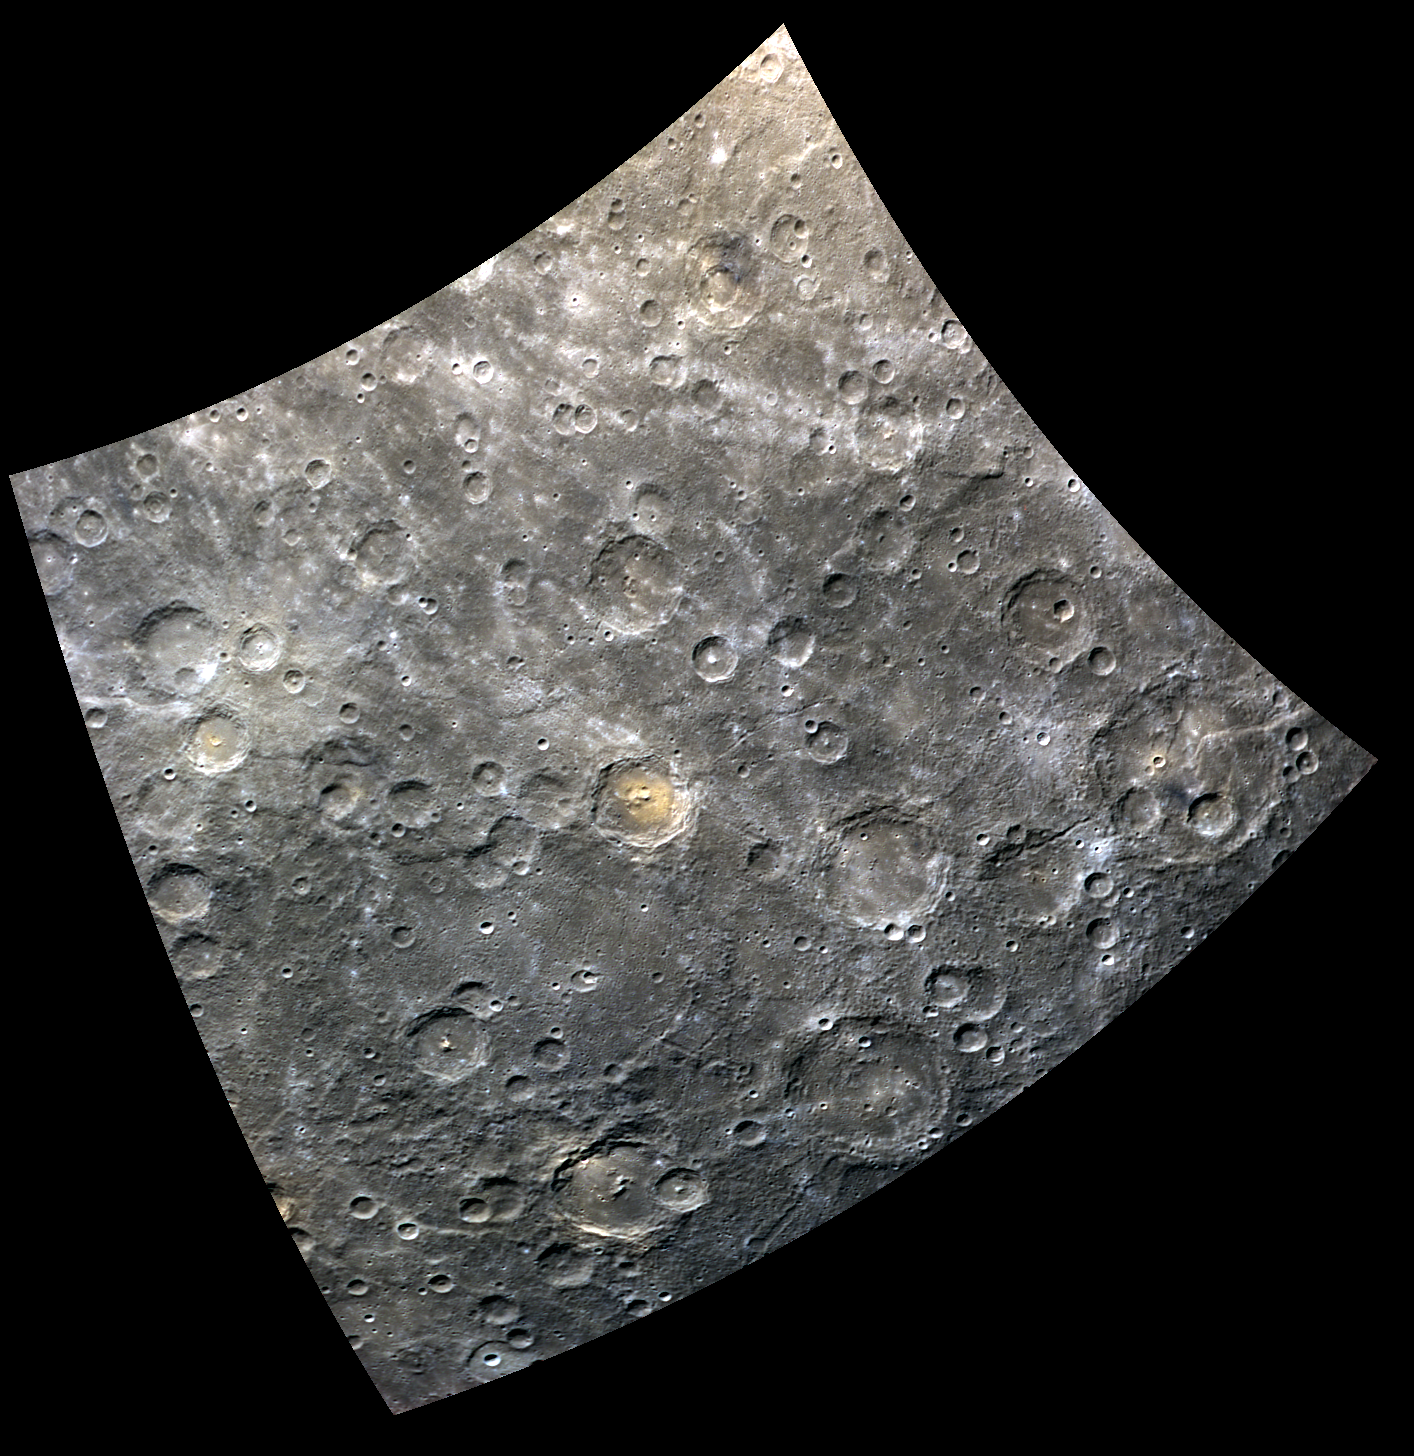

The Seasons

The recently named Donalaitis crater near the center of this image exhibits bright reddish deposits on its floor, which contrast starkly with the more relatively blue hues of the surrounding terrain. Donelaitis crater was named for Kristijonas Donelaitis (1714-1780), a Lithuanian poet. His classic poem, ‘The Seasons (Metai)’, describes the lives of Lithuanian peasants, who at the time of its writing were being pushed into serfdom as most of their country was annexed by the Russian Empire.

This image was acquired as part of MDIS’s 8-color base map. The 8-color base map is composed of WAC images taken through eight different narrow-band color filters and covers more than 99% of Mercury’s surface with an average resolution of 1 kilometer/pixel. The highest-quality color images are obtained for Mercury’s surface when both the spacecraft and the Sun are overhead, so these images typically are taken with viewing conditions of low incidence and emission angles.

Date acquired: August 21, 2011
Image Mission Elapsed Time (MET): 222408661, 222408681, 222408665
Image ID: 658976, 658981, 658977
Instrument: Wide Angle Camera (WAC) of the Mercury Dual Imaging System (MDIS)
WAC filters: 9, 7, 6 (996, 748, 433 nanometers) in red, green, and blue
Center Latitude: -51.81°
Center Longitude: 39.11° E
Resolution: 874 meters/pixel
Scale: Donelaitis crater is 84.5 km (52.5 mi.) across.
Incidence Angle: 56.2°
Emission Angle: 0.5°
Phase Angle: 55.7°

The MESSENGER spacecraft is the first ever to orbit the planet Mercury, and the spacecraft’s seven scientific instruments and radio science investigation are unraveling the history and evolution of the Solar System’s innermost planet. MESSENGER acquired over 150,000 images and extensive other data sets. MESSENGER is capable of continuing orbital operations until early 2015.

For information regarding the use of images, see the MESSENGER image use policy.

Credit: NASA/Johns Hopkins University Applied Physics Laboratory/Carnegie Institution of Washington